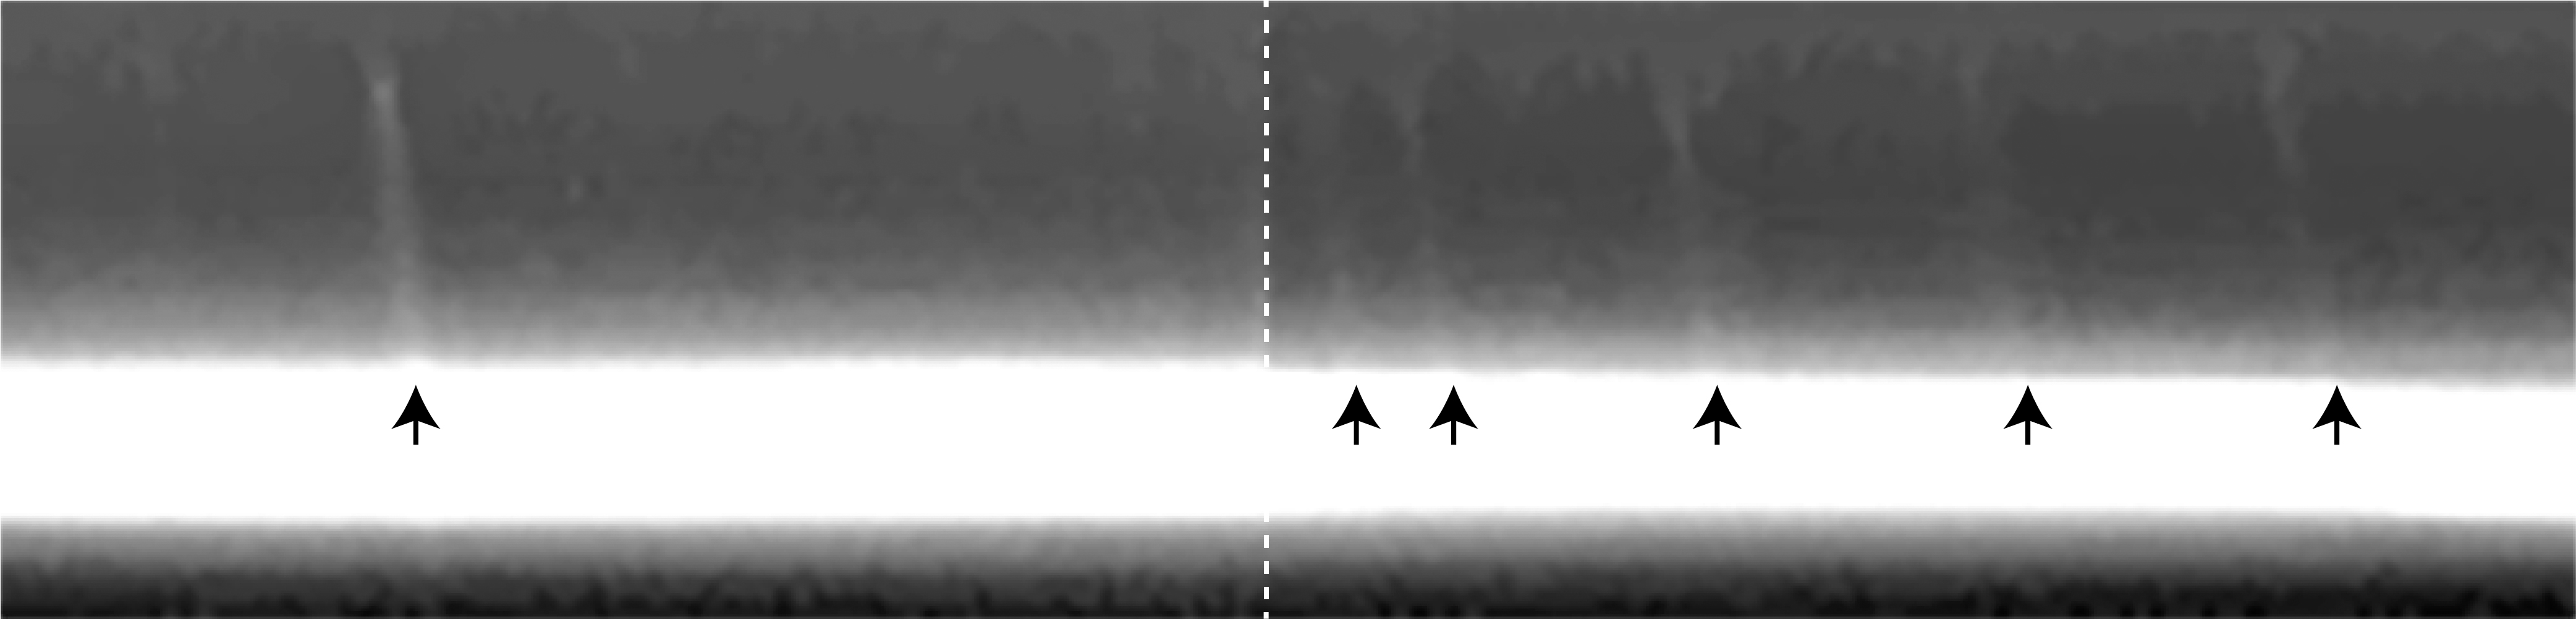

Mini-jets in the F Ring

The core region of the F ring is visible here, showing evidence that a population of small objects impacted the rings at the same time and caused streaks of material to emerge. The mini-jets, noted with black arrows, leave trails that extend approximately 19 miles (30 kilometers). They have the same length and orientation, showing that they were likely caused by a flock of impactors that all struck the ring at approximately the same time. This shows that the ring is shaped by streams of material that orbit Saturn itself rather than, for instance, by cometary debris moving around the Sun that happens to crash into the rings.

The dashed line in the center of the image indicates where two images were spliced together.

The F ring core (at bottom) is overexposed in the figure, partly to enhance the image and make the streaks visible. The figure was produced from ISS narrow-angle camera images taken July 13, 2017.

The Cassini mission is a cooperative project of NASA, ESA (the European Space Agency) and the Italian Space Agency. The Jet Propulsion Laboratory, a division of Caltech in Pasadena, manages the mission for NASA’s Science Mission Directorate in Washington. The Cassini orbiter and its two onboard cameras were designed, developed and assembled at JPL. The imaging operations center is based at the Space Science Institute in Boulder, Colorado.

Credit: NASA/JPL-Caltech/Space Science Institute